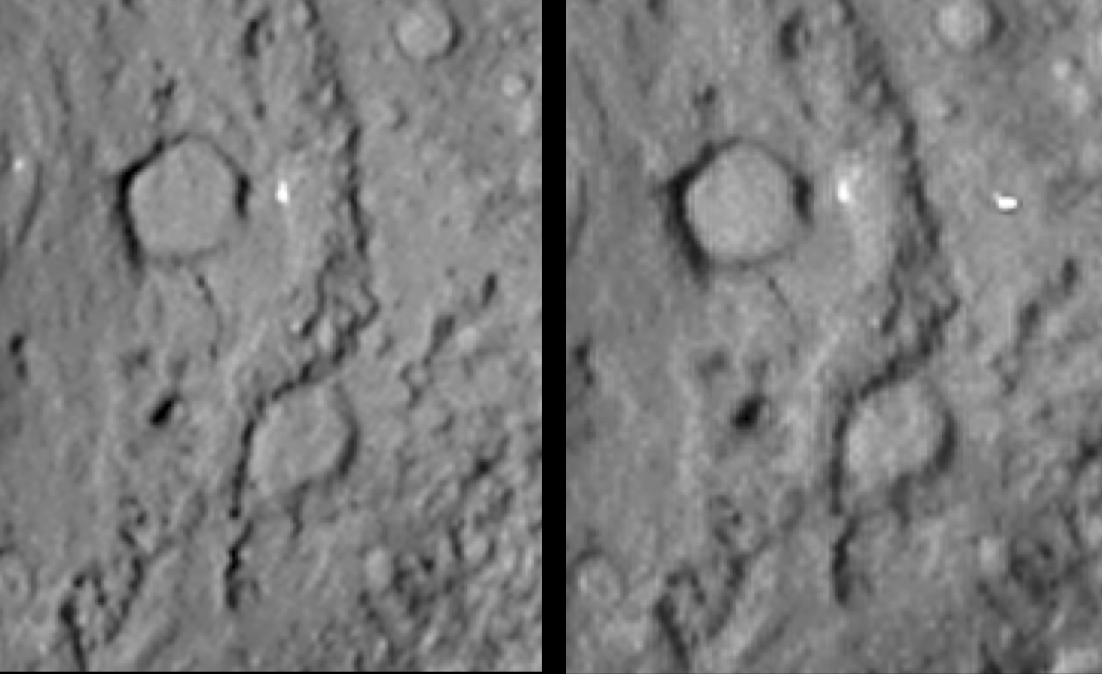

Comet Tempel 1 in Stereo (reversed)

Reversed stereo image pair covering the region of the Deep Impact site from the Stardust-NExT mission (left image is meant to be seen with the right eye). The diameter of the large crater at the top of the image is about 300 meters (almost 1,000 feet).

These images are for viewing with a stereoscope, or for producing a merged 3-D image. In addition, some viewers may be able to cross their eyes and see a merged image.

Stardust-NExT is a low-cost mission that is expanding the investigation of comet Tempel 1 initiated by NASA’s Deep Impact spacecraft. NASA’s Jet Propulsion Laboratory, a division of the California Institute of Technology in Pasadena, manages Stardust-NExT for the NASA Science Mission Directorate, Washington, D.C. Joe Veverka of Cornell University, Ithaca, N.Y., is the mission’s principal investigator. Lockheed Martin Space Systems, Denver, built the spacecraft and manages day-to-day mission operations.

Credit: NASA/JPL-Caltech/Cornell